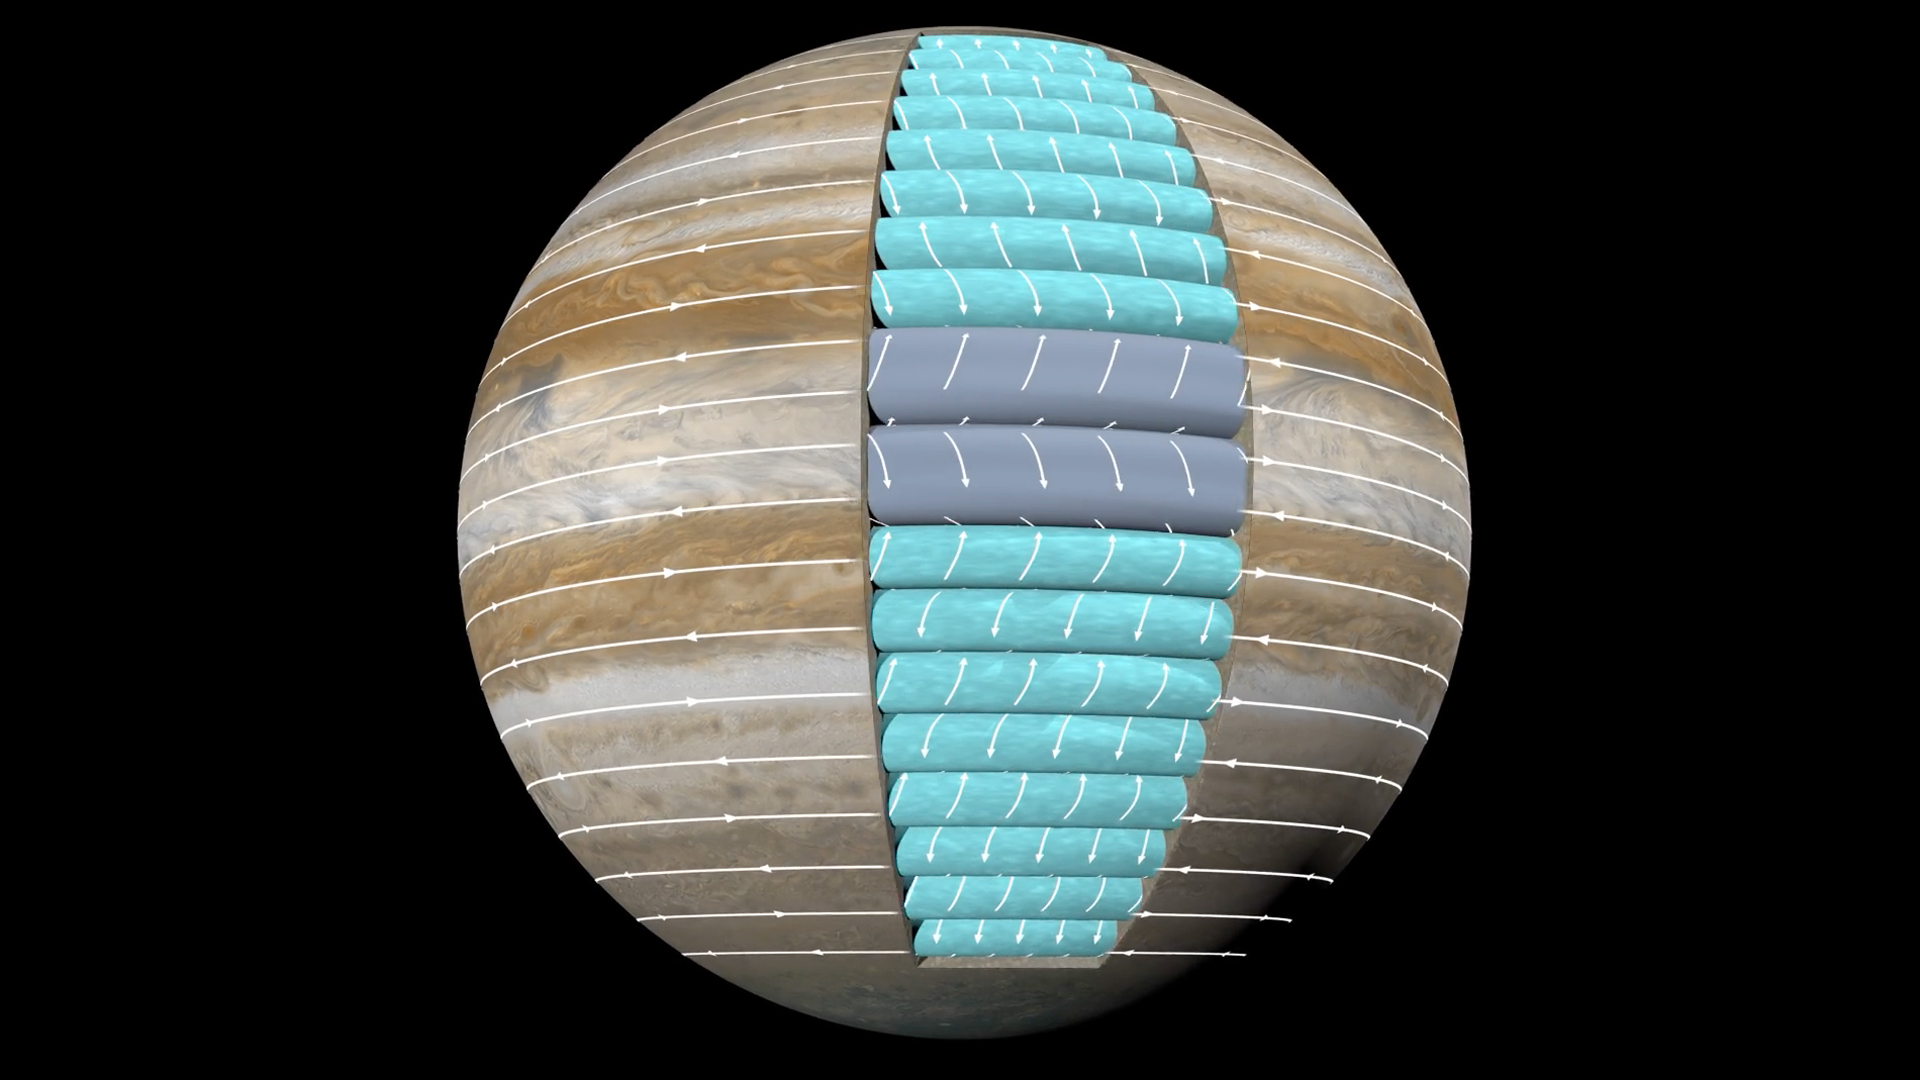

Ferrel-Like Cells at Jupiter

This animation depicts Jupiter’s atmospheric circulation cells (airflow circulation cells that flow in the north-south, up-down plane) beneath the clouds. The Ferrel-like circulation cells governing the midlatitudes (blue) are uniform in the zonal direction. The white arrows in the east-west direction (the current view is from east looking west), each bisecting a cell, represent the alternating jet streams. The atmospheric circulation pattern sheds light on the unseen flow structure beneath Jupiter’s clouds and greatly impacts our understanding of the Jovian atmosphere.

Credit: NASA/JPL-Caltech/SwRI